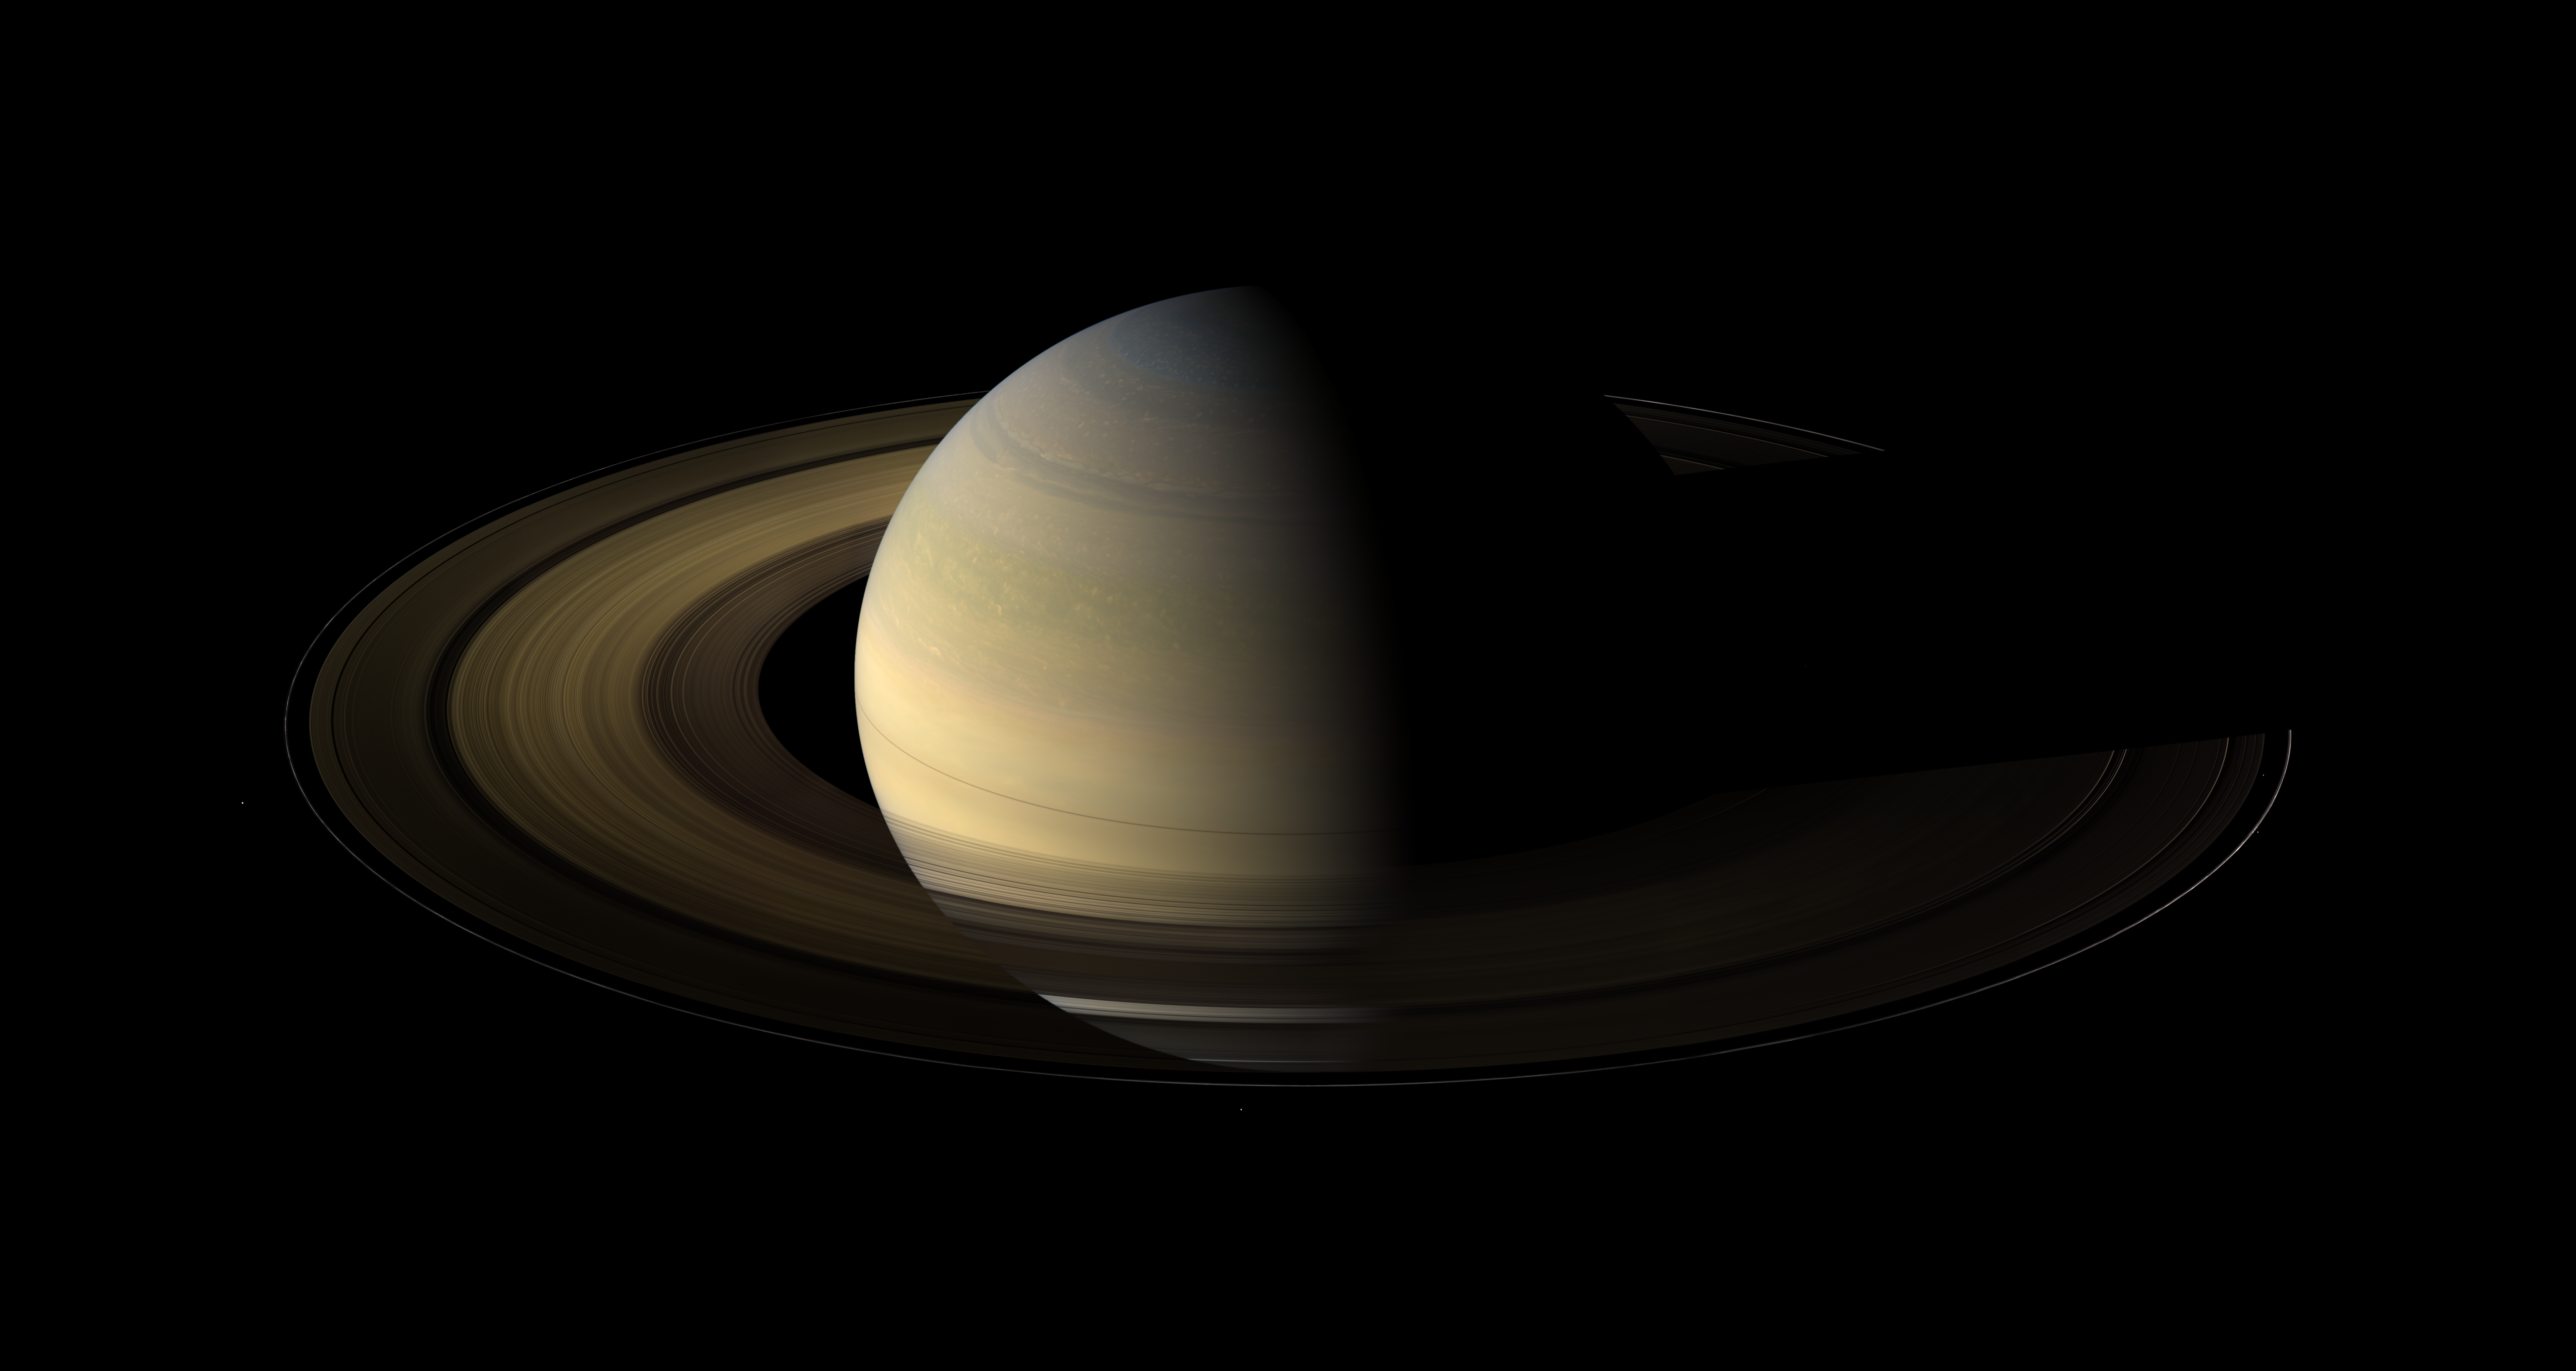

The Rite of Spring

Of the countless equinoxes Saturn has seen since the birth of the solar system, this one, captured here in a mosaic of light and dark, is the first witnessed up close by an emissary from Earth … none other than our faithful robotic explorer, Cassini.

Seen from our planet, the view of Saturn’s rings during equinox is extremely foreshortened and limited. But in orbit around Saturn, Cassini had no such problems. From 20 degrees above the ring plane, Cassini’s wide angle camera shot 75 exposures in succession for this mosaic showing Saturn, its rings, and a few of its moons a day and a half after exact Saturn equinox, when the sun’s disk was exactly overhead at the planet’s equator.

The novel illumination geometry that accompanies equinox lowers the sun’s angle to the ring plane, significantly darkens the rings, and causes out-of-plane structures to look anomalously bright and to cast shadows across the rings. These scenes are possible only during the few months before and after Saturn’s equinox which occurs only once in about 15 Earth years. Before and after equinox, Cassini’s cameras have spotted not only the predictable shadows of some of Saturn’s moons (see PIA11657), but also the shadows of newly revealed vertical structures in the rings themselves (see PIA11665).

Also at equinox, the shadows of the planet’s expansive rings are compressed into a single, narrow band cast onto the planet as seen in this mosaic. (For an earlier view of the rings’ wide shadows draped high on the northern hemisphere, see PIA09793.)

The images comprising the mosaic, taken over about eight hours, were extensively processed before being joined together. First, each was re-projected into the same viewing geometry and then digitally processed to make the image “joints” seamless and to remove lens flares, radially extended bright artifacts resulting from light being scattered within the camera optics.

At this time so close to equinox, illumination of the rings by sunlight reflected off the planet vastly dominates any meager sunlight falling on the rings. Hence, the half of the rings on the left illuminated by planetshine is, before processing, much brighter than the half of the rings on the right. On the right, it is only the vertically extended parts of the rings that catch any substantial sunlight.

With no enhancement, the rings would be essentially invisible in this mosaic. To improve their visibility, the dark (right) half of the rings has been brightened relative to the brighter (left) half by a factor of three, and then the whole ring system has been brightened by a factor of 20 relative to the planet. So the dark half of the rings is 60 times brighter, and the bright half 20 times brighter, than they would have appeared if the entire system, planet included, could have been captured in a single image.

The moon Janus (179 kilometers, 111 miles across) is on the lower left of this image. Epimetheus (113 kilometers, 70 miles across) appears near the middle bottom. Pandora (81 kilometers, 50 miles across) orbits outside the rings on the right of the image. The small moon Atlas (30 kilometers, 19 miles across) orbits inside the thin F ring on the right of the image. The brightnesses of all the moons, relative to the planet, have been enhanced between 30 and 60 times to make them more easily visible. Other bright specks are background stars. Spokes — ghostly radial markings on the B ring — are visible on the right of the image.

This view looks toward the northern side of the rings from about 20 degrees above the ring plane.

The images were taken on Aug. 12, 2009, beginning about 1.25 days after exact equinox, using the red, green and blue spectral filters of the wide angle camera and were combined to create this natural color view. The images were obtained at a distance of approximately 847,000 kilometers (526,000 miles) from Saturn and at a Sun-Saturn-spacecraft, or phase, angle of 74 degrees. Image scale is 50 kilometers (31 miles) per pixel.

The Cassini-Huygens mission is a cooperative project of NASA, the European Space Agency and the Italian Space Agency. The Jet Propulsion Laboratory, a division of the California Institute of Technology in Pasadena, manages the mission for NASA’s Science Mission Directorate, Washington, D.C. The Cassini orbiter and its two onboard cameras were designed, developed and assembled at JPL. The imaging operations center is based at the Space Science Institute in Boulder, Colo.

Credit: NASA/JPL/Space Science Institute